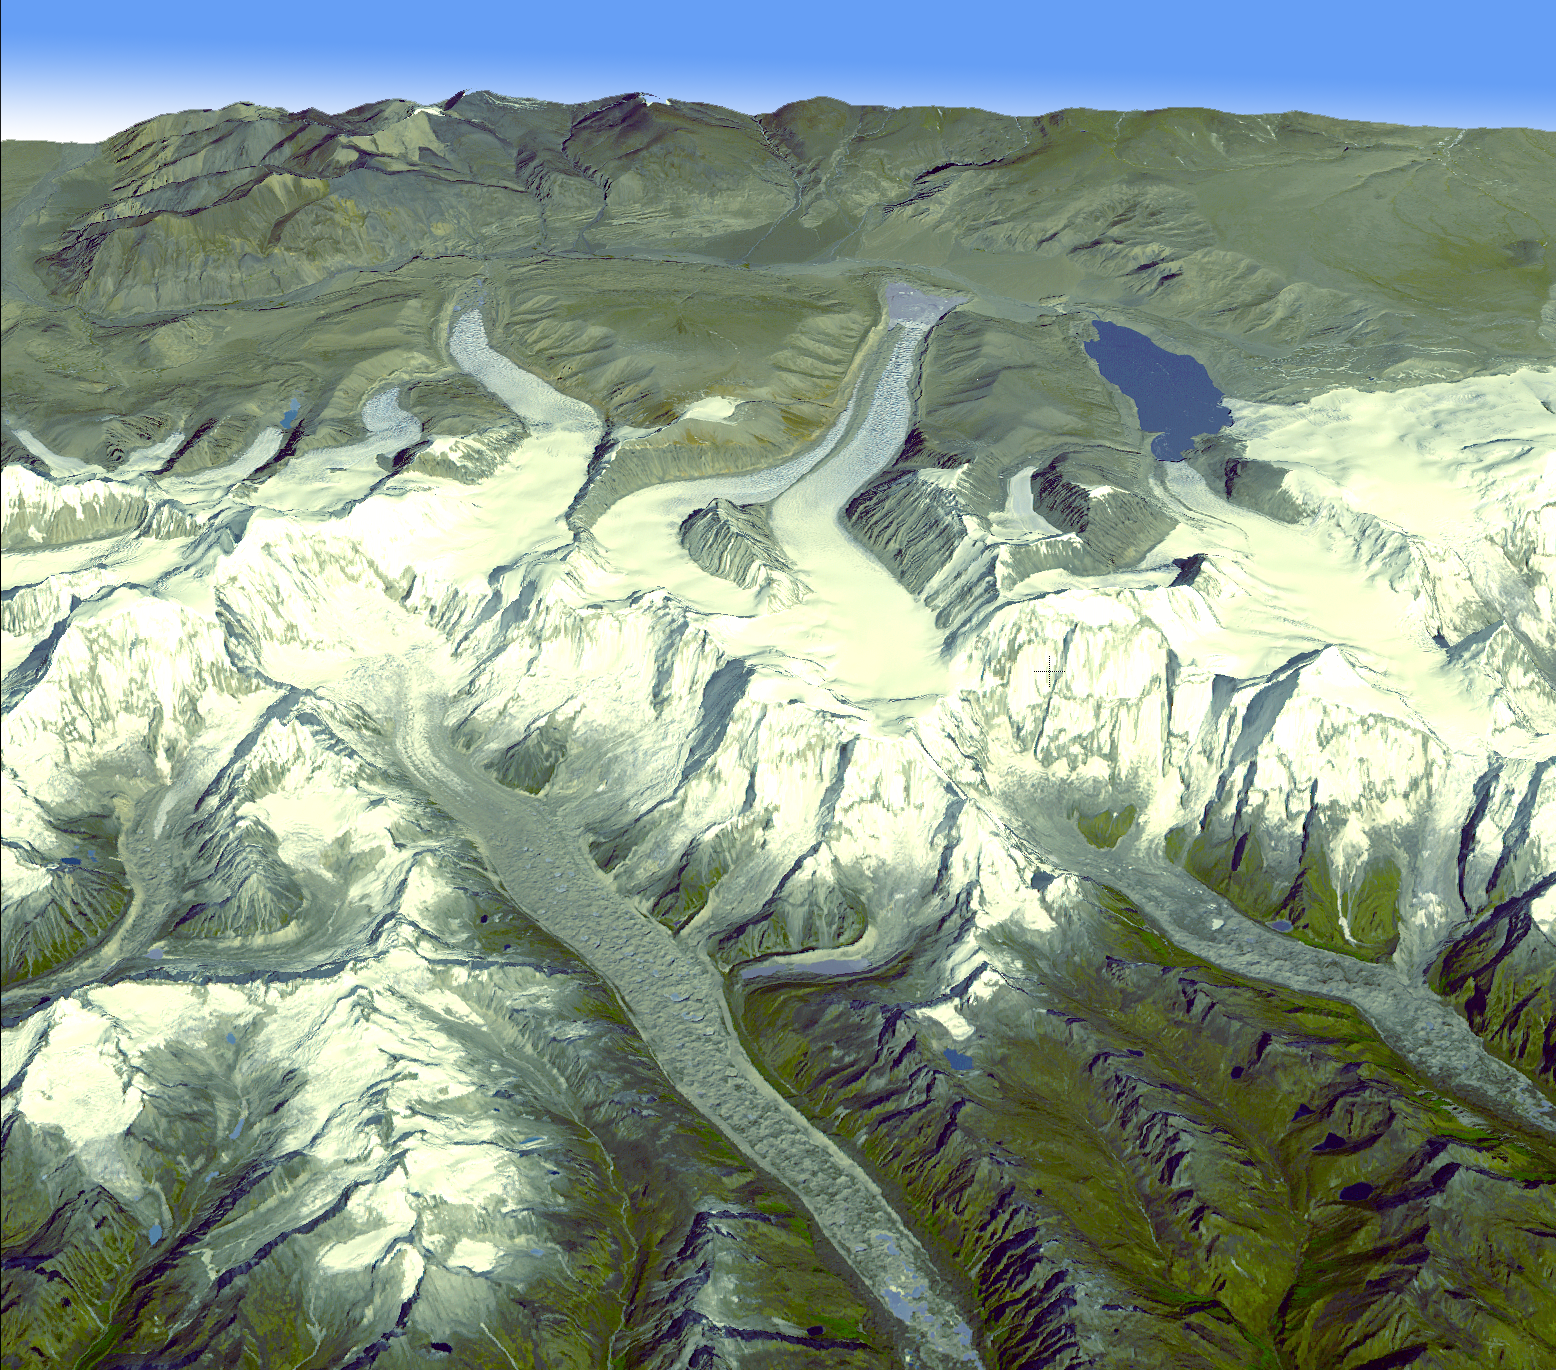

Himalayan Glaciers in Bhutan

In the Bhutan Himalayas, Advanced Spaceborne Thermal Emission and Reflection Radiometer data have revealed significant spatial variability in glacier flow, such that the glacier velocities in the end zones on the south side exhibit significantly lower velocities (9 to 18 meters, or 30 to60 feet per year), versus much higher flow velocities on the north side (18 to 183 meters, or 60 to600 feet per year). The higher velocity for the northern glaciers suggests that the southern glaciers have substantially stagnated ice. This view looking towards the northwest was created by draping an ASTER simulated natural color image over digital topography from the ASTER Global Digital Elevation Model (GDEM) data set. The ASTER scene was acquired November 20, 2001, and is centered near 28.3 degrees north latitude, 90.1 degrees east longitude.

With its 14 spectral bands from the visible to the thermal infrared wavelength region and its high spatial resolution of 15 to 90 meters (about 50 to 300 feet), ASTER images Earth to map and monitor the changing surface of our planet. ASTER is one of five Earth-observing instruments launched December 18, 1999, on NASA’s Terra satellite. The instrument was built by Japan’s Ministry of Economy, Trade and Industry. A joint U.S./Japan science team is responsible for validation and calibration of the instrument and the data products.

The broad spectral coverage and high spectral resolution of ASTER provides scientists in numerous disciplines with critical information for surface mapping and monitoring of dynamic conditions and temporal change. Example applications are: monitoring glacial advances and retreats; monitoring potentially active volcanoes; identifying crop stress; determining cloud morphology and physical properties; wetlands evaluation; thermal pollution monitoring; coral reef degradation; surface temperature mapping of soils and geology; and measuring surface heat balance.

The U.S. science team is located at NASA’s Jet Propulsion Laboratory, Pasadena, Calif. The Terra mission is part of NASA’s Science Mission Directorate.

Credit: NASA/GSFC/METI/ERSDAC/JAROS, and U.S./Japan ASTER Science Team